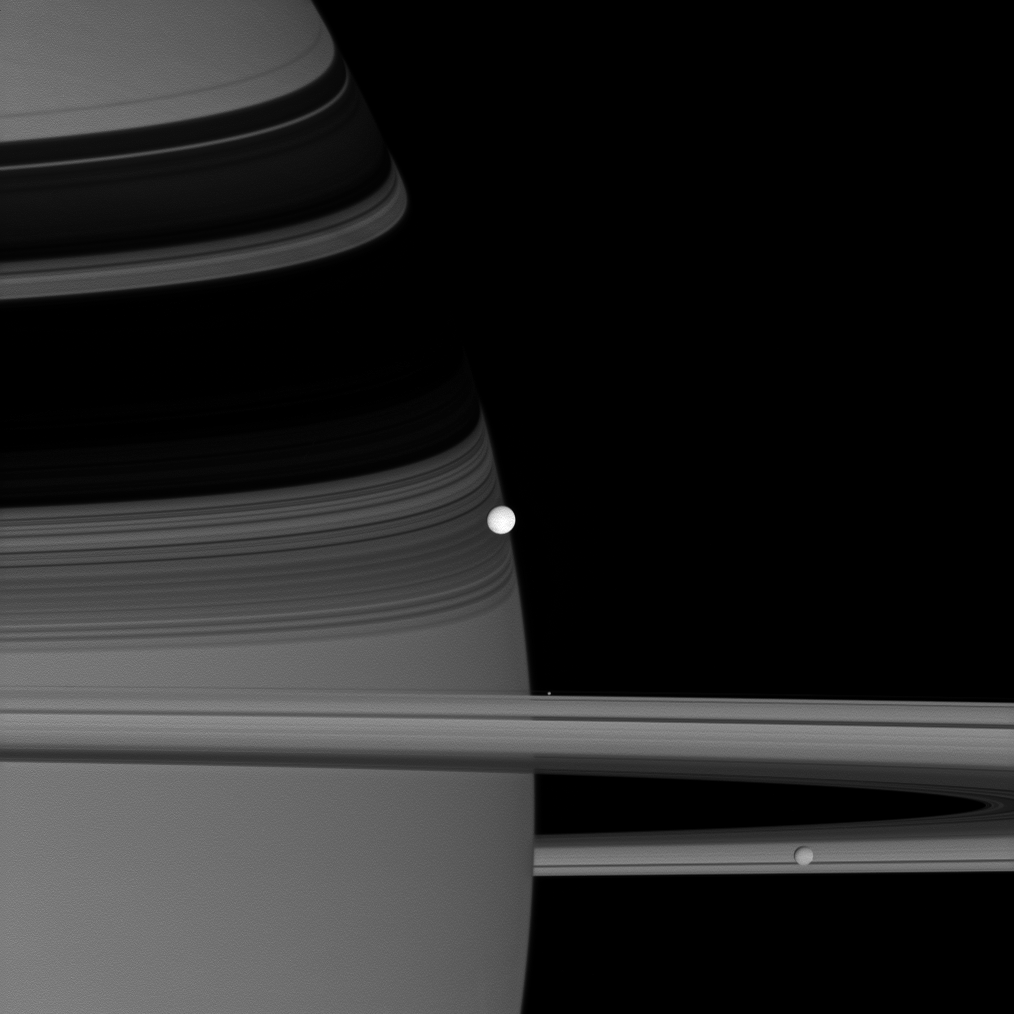

Gathering of Moons

A trio of icy moons crowds together along the Cassini spacecraft’s line of sight.

Brilliant Enceladus (504 kilometers, or 313 miles across) sits on the planet’s shadow-draped limb at center; Pandora (81 kilometers, or 50 miles across at its widest point) is a bright speck hovering near the rings; and Mimas (396 kilometers, or 246 miles across) is seen at lower right.

This view looks toward the sunlit side of the rings from about a degree below the ringplane. The image was taken in visible green light with the Cassini spacecraft wide-angle camera on June 28, 2007. The view was obtained at a distance of approximately 291,000 kilometers (181,000 miles) from Enceladus. Scale in the image ranges from 17 kilometers (11 miles) per pixel on Enceladus to 32 kilometers (20 miles) per pixel on Saturn, in the background.

The Cassini-Huygens mission is a cooperative project of NASA, the European Space Agency and the Italian Space Agency. The Jet Propulsion Laboratory, a division of the California Institute of Technology in Pasadena, manages the mission for NASA’s Science Mission Directorate, Washington, D.C. The Cassini orbiter and its two onboard cameras were designed, developed and assembled at JPL. The imaging operations center is based at the Space Science Institute in Boulder, Colo.

Credit: NASA/JPL/Space Science Institute